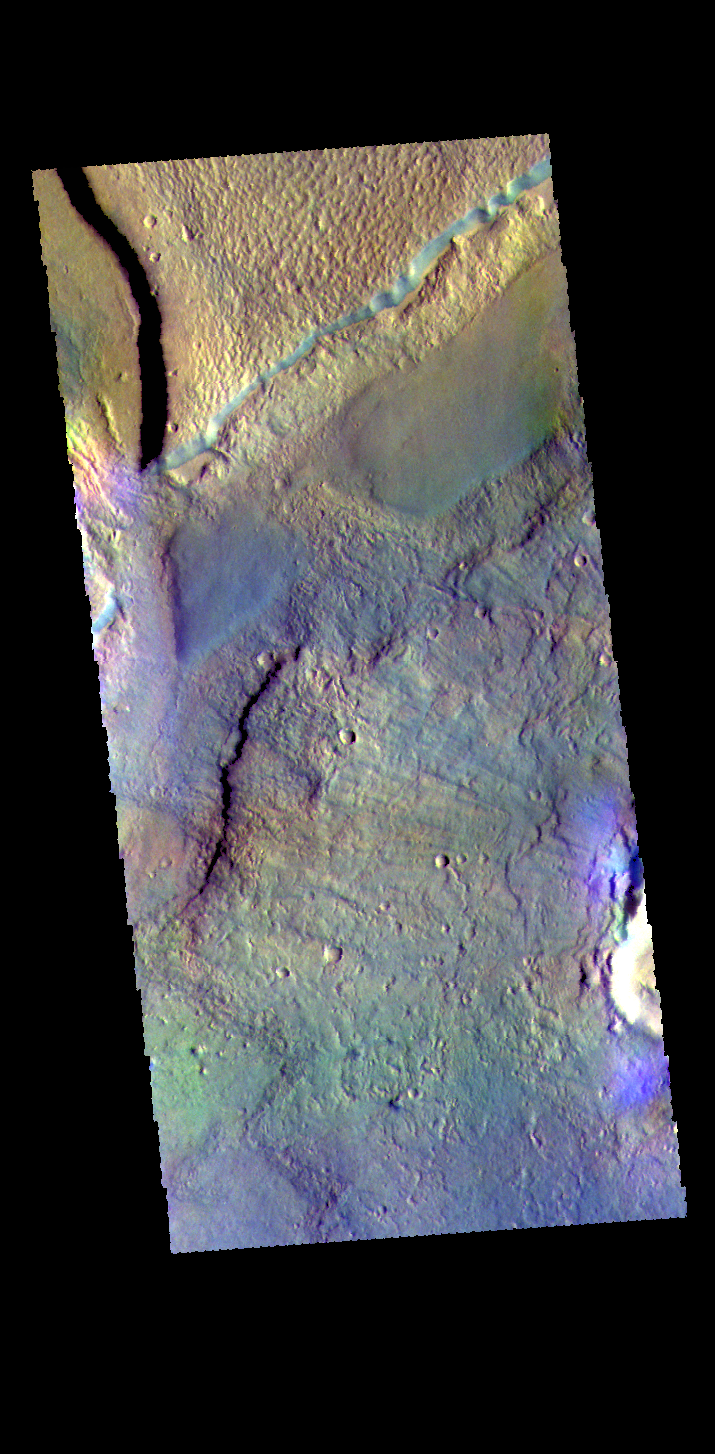

Acidalia Planitia – False Color

This false color image shows a graben located in Acidalia Planitia. Graben are depressions caused by movement of material downward between paired tectonic faults.

The THEMIS VIS camera contains 5 filters. The data from different filters can be combined in multiple ways to create a false color image. These false color images may reveal subtle variations of the surface not easily identified in a single band image.

Credit: NASA/JPL-Caltech/ASU